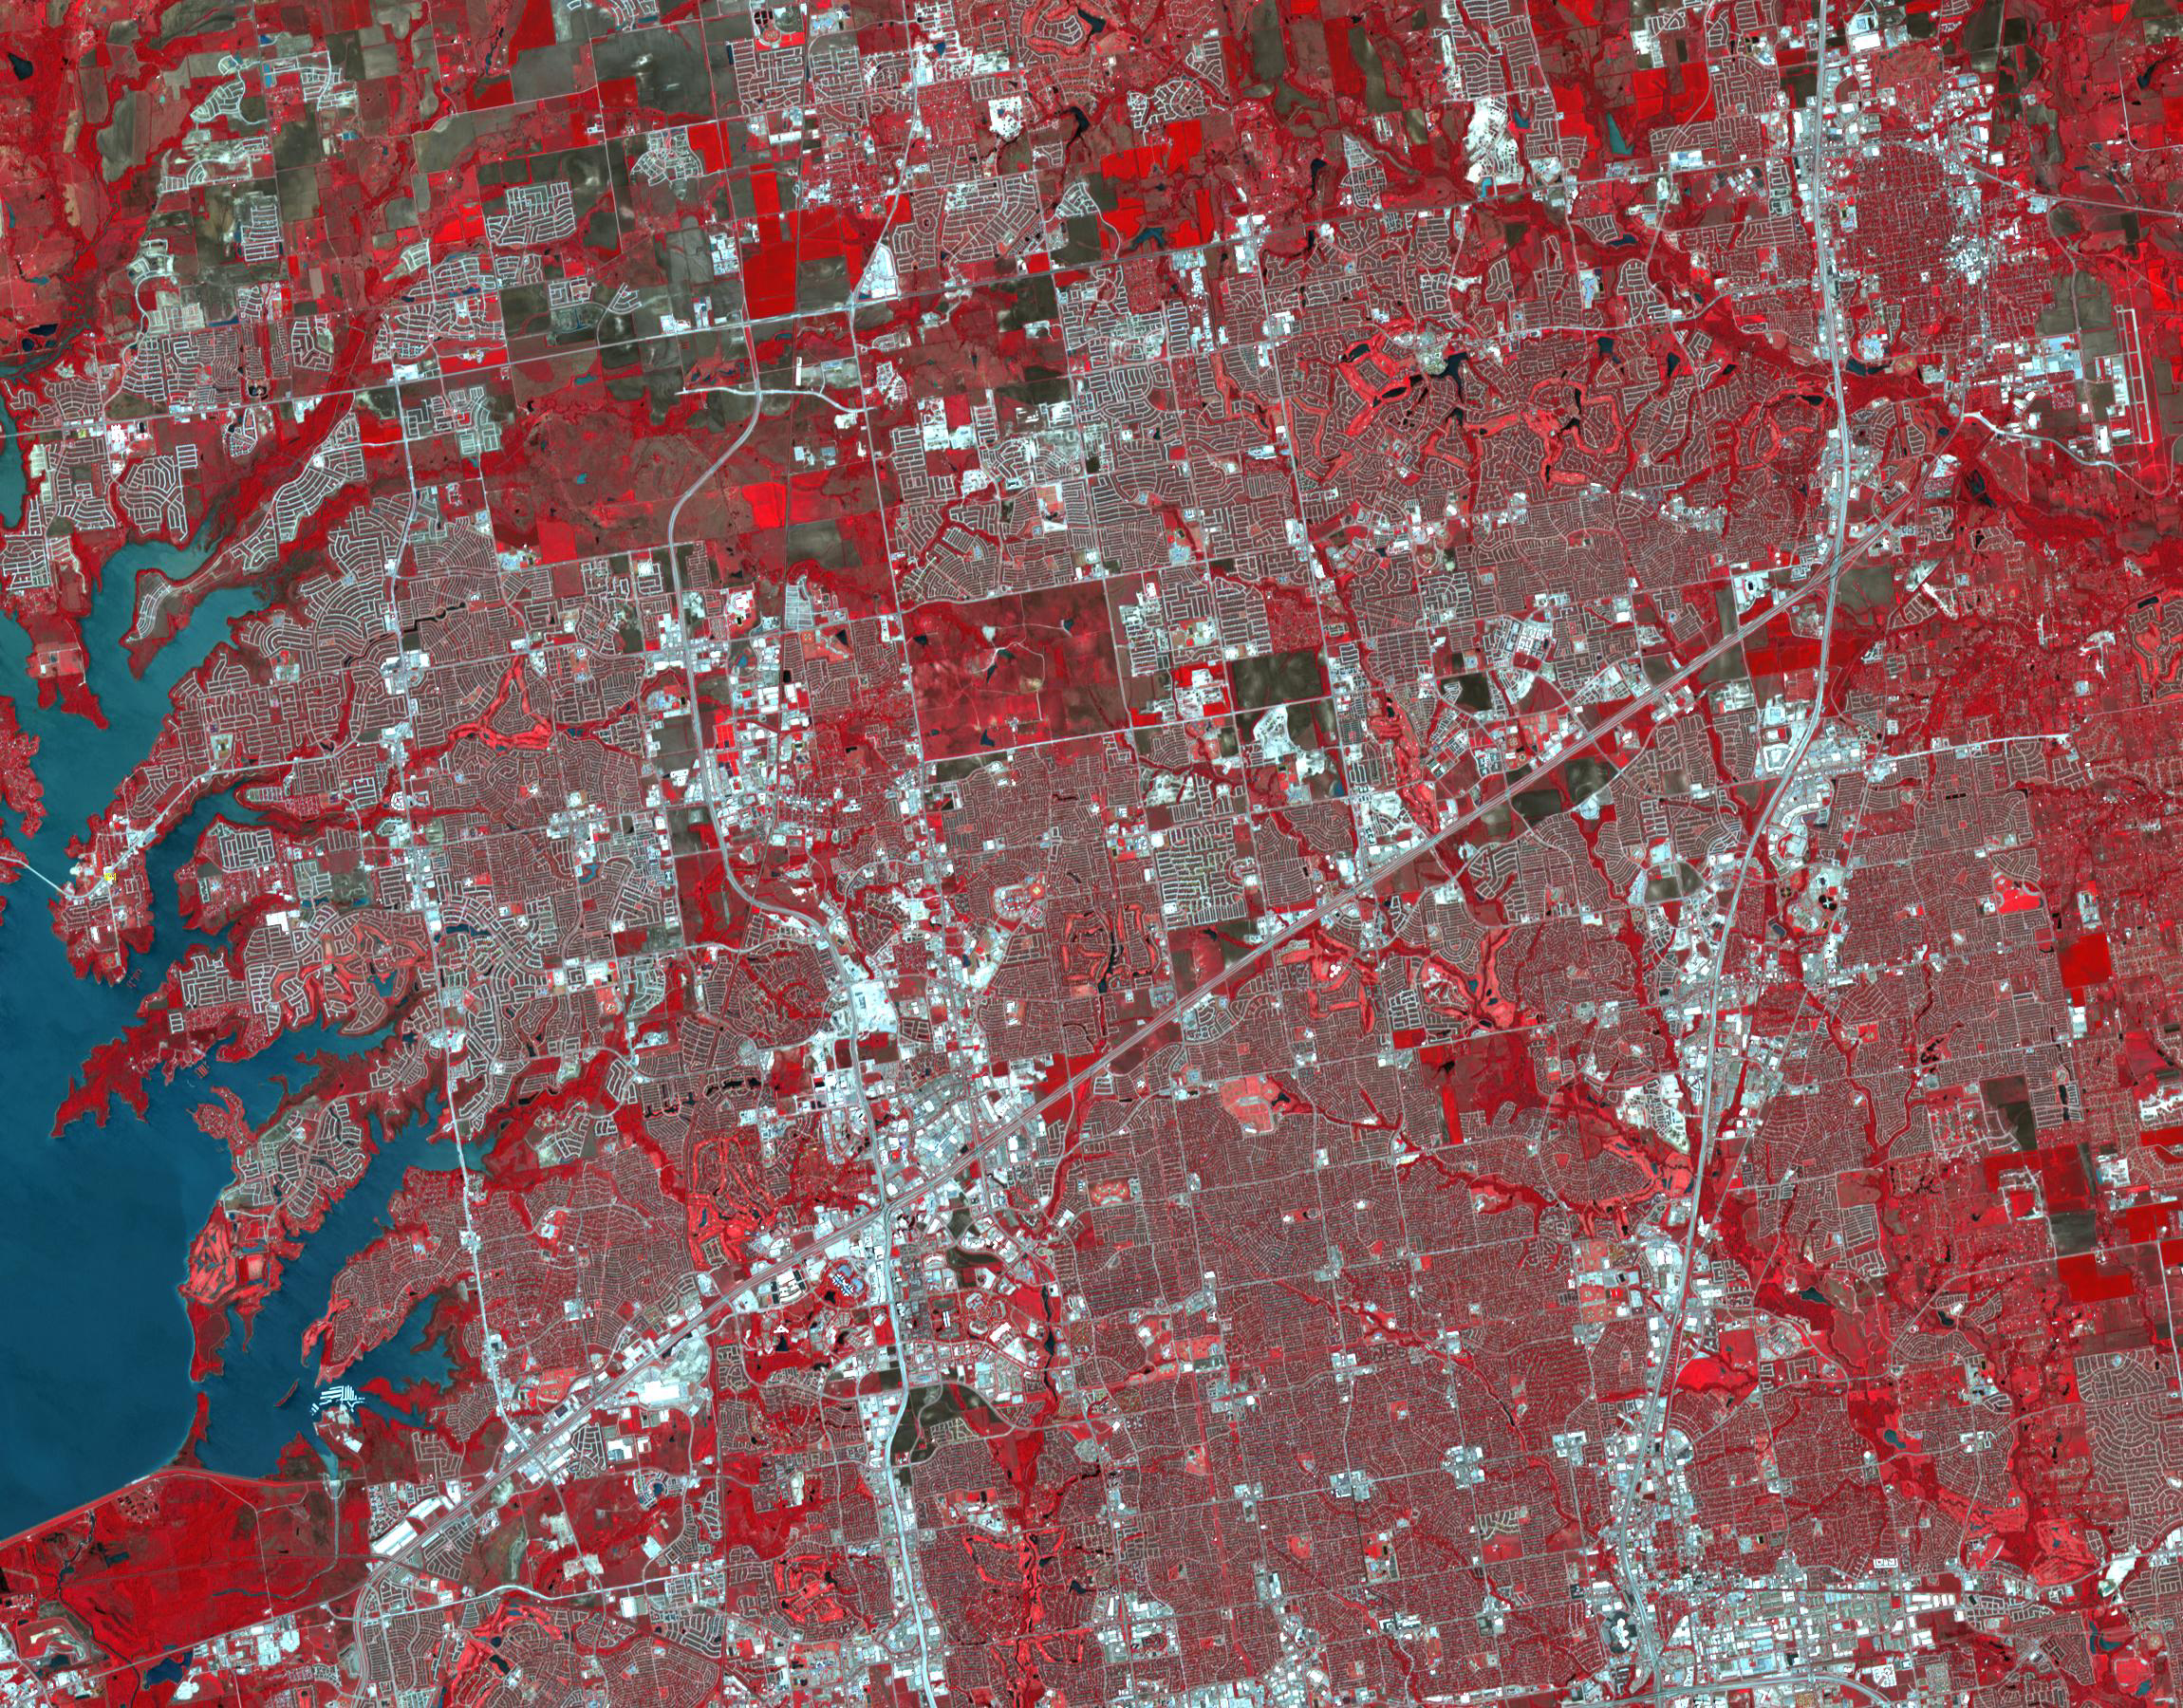

Frisco, Texas

April 9, 1984

Frisco, Texas is a city in the Dallas-Fort Worth metroplex, located about 40 km (24.9 mi) northeast of the Dallas/Fort Worth International Airport. Founded in 1860 along the Shawnee Trail, the town has become a bedroom community for workers in Dallas-Fort Worth. The city saw explosive growth between April 9, 1984 when the Landsat TM image was acquired, and April 15, 2018 when the ASTER image was acquired. Population grew from 4,500 to 174,000. The images cover an area of 27 by 34.5 km (16.7 by 21.4 mi), and are located at 33.1 degrees north, 96.8 degrees west.

With its 14 spectral bands from the visible to the thermal infrared wavelength region and its high spatial resolution of 15 to 90 meters (about 50 to 300 feet), ASTER images Earth to map and monitor the changing surface of our planet. ASTER is one of five Earth-observing instruments launched Dec. 18, 1999, on Terra. The instrument was built by Japan’s Ministry of Economy, Trade and Industry. A joint U.S./Japan science team is responsible for validation and calibration of the instrument and data products.

The broad spectral coverage and high spectral resolution of ASTER provides scientists in numerous disciplines with critical information for surface mapping and monitoring of dynamic conditions and temporal change. Example applications are: monitoring glacial advances and retreats; monitoring potentially active volcanoes; identifying crop stress; determining cloud morphology and physical properties; wetlands evaluation; thermal pollution monitoring; coral reef degradation; surface temperature mapping of soils and geology; and measuring surface heat balance.

The U.S. science team is located at NASA’s Jet Propulsion Laboratory, Pasadena, Calif. The Terra mission is part of NASA’s Science Mission Directorate, Washington, D.C.

Credit: NASA/METI/AIST/Japan Space Systems, and U.S./Japan ASTER Science Team